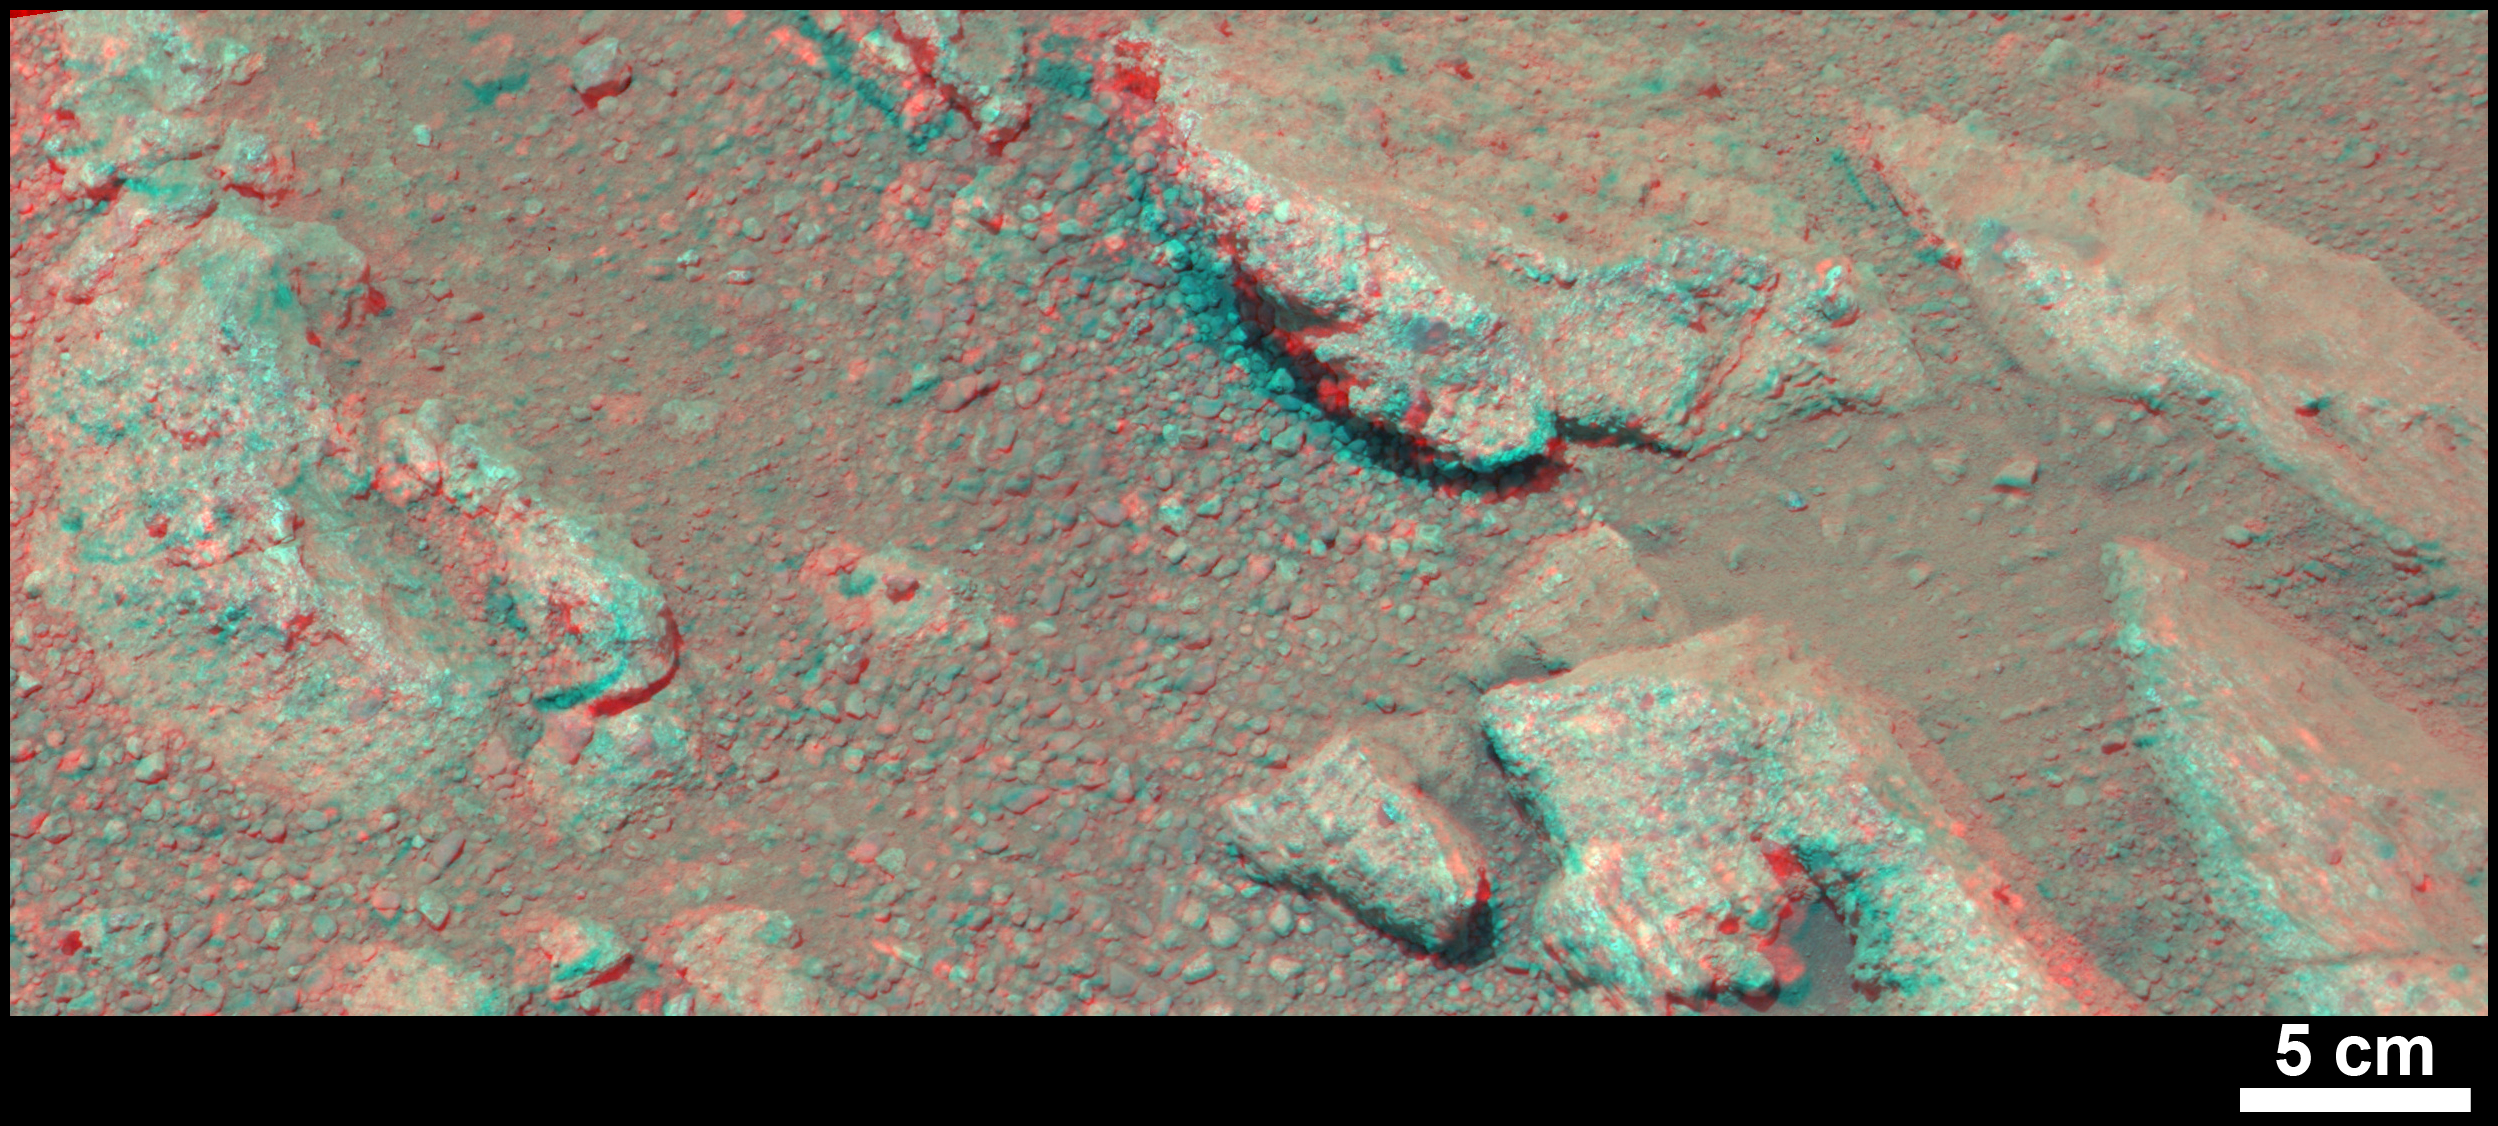

Evidence About a Martian Streambed (Stereo)

Figure 1

This stereo view from NASA’s Mars rover Curiosity shows a rock called “Link,” which bears rounded pebbles that provide evidence about vigorous flow of water in a stream on ancient Mars. The scene appears three dimensional when viewed through red-blue glasses with the red lens on the left. The scale bar at lower right is 5 centimeters (2 inches).

Link contains rounded gravel fragments, or clasts, up to a couple inches (few centimeters) in size, in a matrix of white material. Many gravel-sized rocks have eroded out of the outcrop onto the surface, particularly in the left portion of the frame. Water transport is the only process capable of producing the rounded shape of clasts of this size.

Curiosity’s Mast Camera instrument (Mastcam) acquired component images of this scene on the 27th Martian day, or sol, of the mission (Sept. 2, 2012). The Mastcam has two cameras, a telephoto right eye (Mastcam 100) with a 100-millimeter-focal-length lens, and a moderately wide-angle left eye (Mastcam 34) with a 34-millimeter lens. This stereo image combines images from each eye.

The name Link is derived from a significant rock formation in the Northwest Territories of Canada, where there is also a lake with the same name.

Scientists enhanced the color in this version to show the Martian scene as it would appear under the lighting conditions we have on Earth, which helps in analyzing the terrain. A version closer to the raw color recorded by the camera on Mars (adjusted for stereo effect) is available as Figure 1.

Malin Space Science Systems, San Diego, built and operates Mastcam. NASA’s Jet Propulsion Laboratory manages the Mars Science Laboratory mission and the mission’s Curiosity rover for NASA’s Science Mission Directorate in Washington. The rover was designed, developed and assembled at JPL, a division of the California Institute of Technology in Pasadena.

Credit: NASA/JPL-Caltech/MSSS